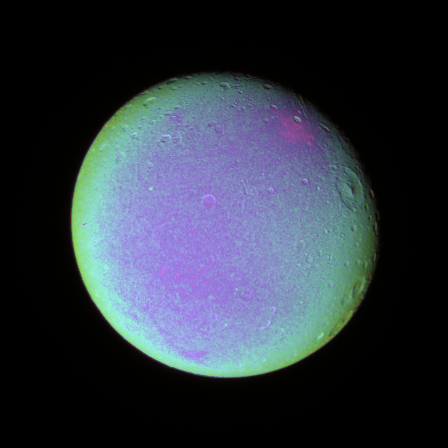

Detail on Dione (False color)

The leading hemisphere of Dione displays subtle variations in color across its surface in this false color view.

To create this view, ultraviolet, green and infrared images were combined into a single black and white picture that isolates and maps regional color differences. This “color map” was then superposed over a clear-filter image. The origin of the color differences is not yet understood, but may be caused by subtle differences in the surface composition or the sizes of grains making up the icy soil.

Terrain visible here is on the moon’s leading hemisphere. North on Dione (1,126 kilometers, or 700 miles across) is up and rotated 17 degrees to the right.

See PIA07687 for a similar monochrome view.

All images were acquired with the Cassini spacecraft narrow-angle camera on Dec. 24, 2005 at a distance of approximately 597,000 kilometers (371,000 miles) from Dione and at a Sun-Dione-spacecraft, or phase, angle of 21 degrees. Image scale is 4 kilometers (2 miles) per pixel.

The Cassini-Huygens mission is a cooperative project of NASA, the European Space Agency and the Italian Space Agency. The Jet Propulsion Laboratory, a division of the California Institute of Technology in Pasadena, manages the mission for NASA’s Science Mission Directorate, Washington, D.C. The Cassini orbiter and its two onboard cameras were designed, developed and assembled at JPL. The imaging operations center is based at the Space Science Institute in Boulder, Colo.

Credit: NASA/JPL/Space Science Institute